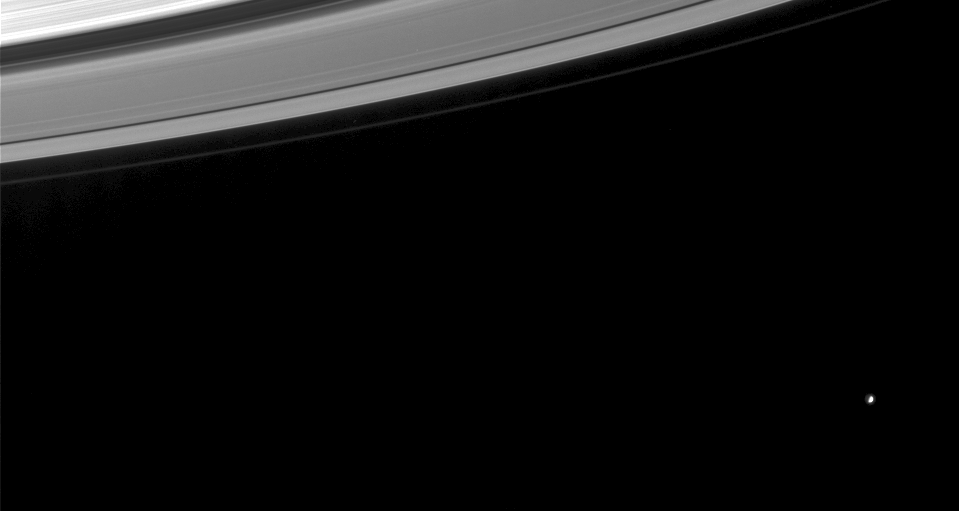

Mimas and the Rings

This Cassini image shows a nearly half-full Mimas (a moon that is 398 kilometers, or 247 miles, across) beyond Saturn’s rings. The image was contrast-enhanced to make visible the reflected light from Saturn that illuminates the dark side of Mimas and to improve the visibility of the faint F ring.

The image was taken in visible light with the Cassini spacecraft narrow angle camera on Sept. 11, 2004, at a distance of 8.9 million kilometers (5.5 million miles) from Mimas and at a Sun-Mimas-spacecraft, or phase, angle of 83 degrees. The image scale is 53 kilometers (33 miles) per pixel.

The Cassini-Huygens mission is a cooperative project of NASA, the European Space Agency and the Italian Space Agency. The Jet Propulsion Laboratory, a division of the California Institute of Technology in Pasadena, manages the Cassini-Huygens mission for NASA’s Office of Space Science, Washington, D.C. The Cassini orbiter and its two onboard cameras, were designed, developed and assembled at JPL. The imaging team is based at the Space Science Institute, Boulder, Colo.

Credit: NASA/JPL/Space Science Institute